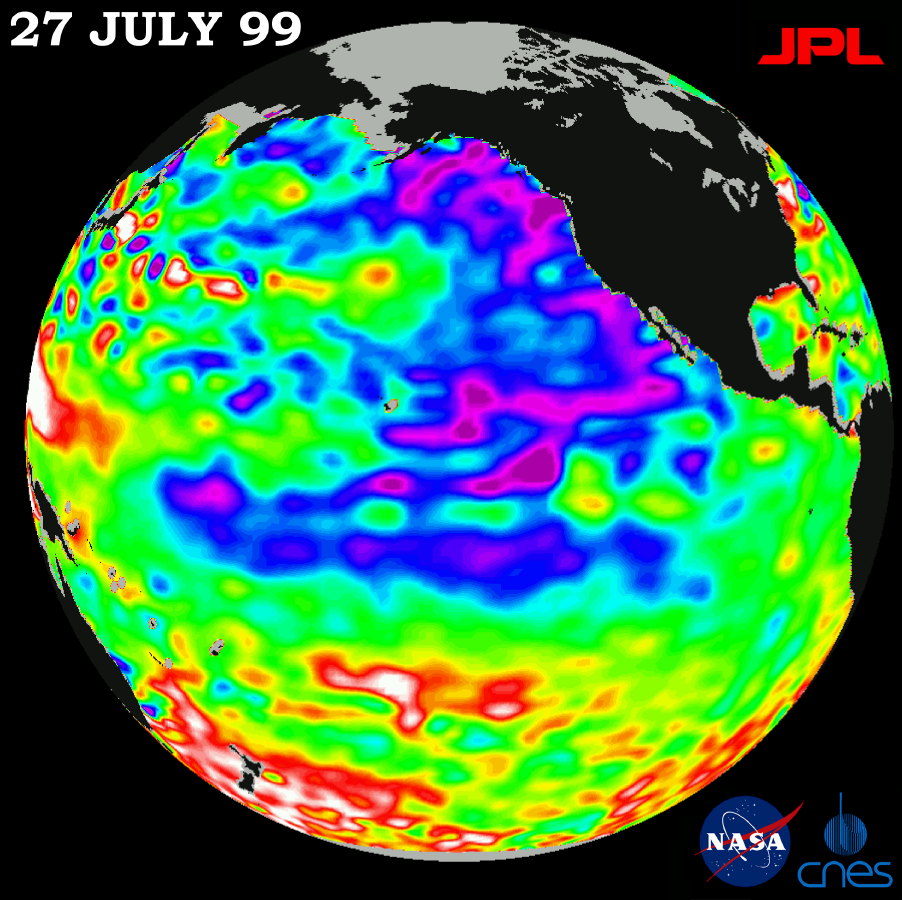

TOPEX/El Niño Watch – Pacific Ocean Conditions are Split: Cold in East, Hot in West, July 27, 1999

The North Pacific Ocean continues to run hot and cold, with abnormally low sea levels and cool waters in the northeastern Pacific contrasting with unusually high sea levels and warm waters in the northwestern Pacific.

New imagery from the joint NASA and French space agency’s TOPEX/Poseidon orbiting satellite, which celebrates its 7th launch anniversary next week, shows strongly contrasting ocean levels and temperatures on opposite sides of the north Pacific. This pattern was locked in more than four months ago, when a very strong, high-pressure system began to dominate northern Pacific atmospheric and ocean patterns. Present conditions will be slow to change, according to oceanographer Dr. William Patzert of NASA’s Jet Propulsion Laboratory, Pasadena, CA, and will influence climate over North America into the fall.

“The north Pacific, which drives U.S. climate, is still extremely out of balance, with warm waters in the west and cool waters in the east,” Patzert said. “When we see these large contrasts in the ocean, the weather delivery system — the jet stream coming out of the north Pacific — will do very unusual things. Like the stock market, we have a very volatile situation brought on by the persistence of these ocean imbalances.”

The latest sea-surface height measurements, available at http://www.jpl.nasa.gov/elnino/, reveal unusually cool water (shown in blue and purple) and lower sea levels (5 to 18 centimeters or 2 to 7 inches below normal) extending from the Gulf of Alaska along the coast of North America. The lower sea levels sweep south-southwest from Baja California, to merge with the remnants of La Niña. Cool, lower equatorial sea levels from La Niña remain weak, but are still evident along the equator. On the other side of the north Pacific, sea levels remain high (10 to 32 centimeters or 4 to 13 inches above normal) and temperatures are warm (shown in red and white). Normal sea levels appear in green. The data were collected on a 10-day data-gathering cycle taken July 18-27.

Since its launch on August 10, 1992, TOPEX/Poseidon has performed nearly flawlessly, collecting information about the height of the sea’s surface at an unprecedented accuracy of 4 centimeters (15 inches). Using this information, scientists from NASA and the Centre National d’Etudes Spatiales have been able to map and forecast the impact of the 1997-1998 El Niño and the La Niña that followed and continues to hang on.

“These highly accurate global measurements of the sea-surface height of our oceans have vastly improved our understanding of the oceans and how they exchange energy with Earth’s atmosphere to alter the weather and climate,” said Charles Yamarone, manager of JPL’s Earth Science Flight Projects office. “The satellite has, in fact, produced the longest record of precision global ocean topography to date and given us a wealth of new information about ocean circulation.”

“Additionally, in the last seven years, we have seen many societal benefits from TOPEX/Poseidon observations,” Yamarone said. “Our data are being used to support a wide range of activities, including ship routing, cable laying, fisheries management and hurricane forecasting.”

Although La Niña appears to be waning, Patzert added, the ocean abnormality is probably not gone for good. “La Niña might be temporarily down, but she’s definitely not out,” he said. “What we are seeing from space in these wildly fluctuating sea levels and temperature variations is a continuing hangover from La Niña.”

The U.S./French TOPEX/Poseidon mission is managed by the Jet Propulsion Laboratory for NASA’s Office of Earth Sciences, Washington, DC. JPL is a division of the California Institute of Technology, Pasadena, CA.

Credit: NASA/JPL